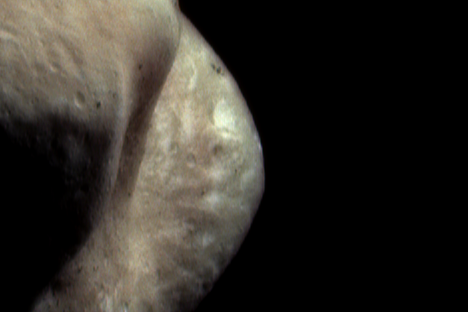

Color View of the Saddle

Color imaging of Eros from the NEAR Shoemaker spacecraft has shown the asteroid’s color variations are very subdued when compared to those of other planetary bodies, such as Mars. However, both the imager and the near-infrared spectrometer have detected discernible color differences between parts of the asteroid.

One location on Eros with distinctive color is the eastern side of the “saddle.” This color composite image of that region was taken April 2, 2000, from an orbital altitude of 201 kilometers (125 miles). In this false color representation, the red and green image planes were taken in different wavelengths of infrared light, and the blue image plane was taken in blue light. NEAR scientists interpret the bright and greenish-gray appearing regions near the rim of the saddle to represent relatively fresh exposures of subsurface soil. In contrast, the pinkish looking soil covering other areas is thought to have been modified by exposure to small impacts and the solar wind.

Built and managed by The Johns Hopkins University Applied Physics Laboratory, Laurel, Maryland, NEAR was the first spacecraft launched in NASA’s Discovery Program of low-cost, small-scale planetary missions. See the NEAR web page at http://near.jhuapl.edu/ for more details.

Credit: NASA/JPL/JHUAPL